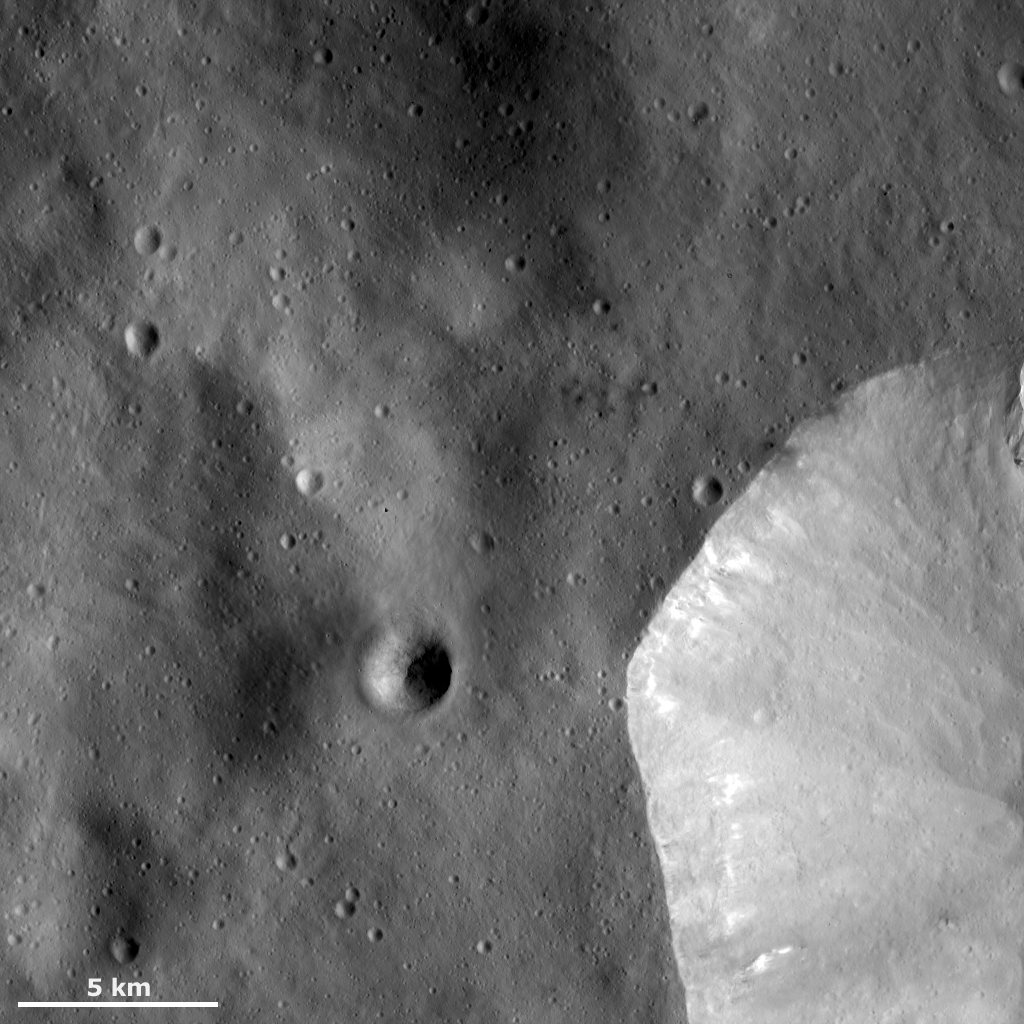

Sharp Crater Rim

This Dawn framing camera (FC) image of Vesta shows the sharp, fresh crater rim of a large crater that is only partly in the bottom right corner of this image. There are a number of areas of bright material slumping from the rim and near the rim of this crater towards its center. The area outside of this large crater is reasonably smooth, possibly because this area is covered in fine-grained ejecta that were ejected from the large crater as an impact formed it. There are also some small craters on top of this ejecta blanket and some narrow grooves that run diagonally across the image.

This image is located in Vesta’s Numisia quadrangle, near Vesta’s equator. NASA’s Dawn spacecraft obtained this image with its framing camera on Dec. 18, 2011. This image was taken through the camera’s clear filter. The distance to the surface of Vesta is 272 kilometers (169 miles) and the image has a resolution of about 25 meters (82 feet) per pixel. This image was acquired during the LAMO (low-altitude mapping orbit) phase of the mission.

The Dawn mission to Vesta and Ceres is managed by NASA’s Jet Propulsion Laboratory, a division of the California Institute of Technology in Pasadena, for NASA’s Science Mission Directorate, Washington D.C. UCLA is responsible for overall Dawn mission science. The Dawn framing cameras have been developed and built under the leadership of the Max Planck Institute for Solar System Research, Katlenburg-Lindau, Germany, with significant contributions by DLR German Aerospace Center, Institute of Planetary Research, Berlin, and in coordination with the Institute of Computer and Communication Network Engineering, Braunschweig. The Framing Camera project is funded by the Max Planck Society, DLR, and NASA/JPL.

Credit: NASA/JPL-Caltech/UCLA/MPS/DLR/IDA